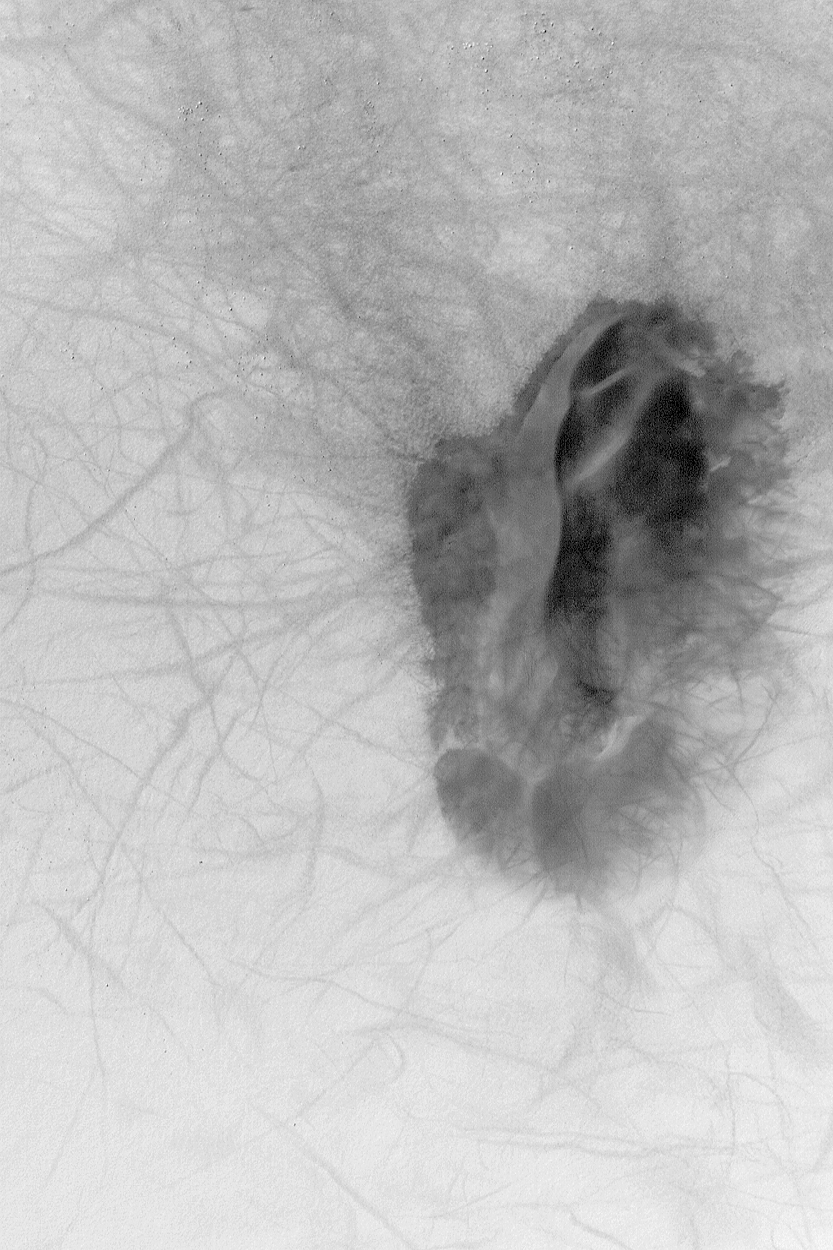

Dune and Dust Devil Tracks

31 January 2004
This Mars Global Surveyor (MGS) Mars Orbiter Camera (MOC) image shows a dark sand dune patch that occurs on the floor of a southern hemisphere crater near 64.1°S, 197.2°W. Passing dust devils have disrupted the fine, bright dust that coats the surrounding terrain, leaving wildly-varied streak patterns. Dark dots to the left (west) of the dune are boulders. The picture covers an area 3 km (1.9 mi) wide; sunlight illuminates the scene from the upper left.

Credit: NASA/JPL/Malin Space Science Systems